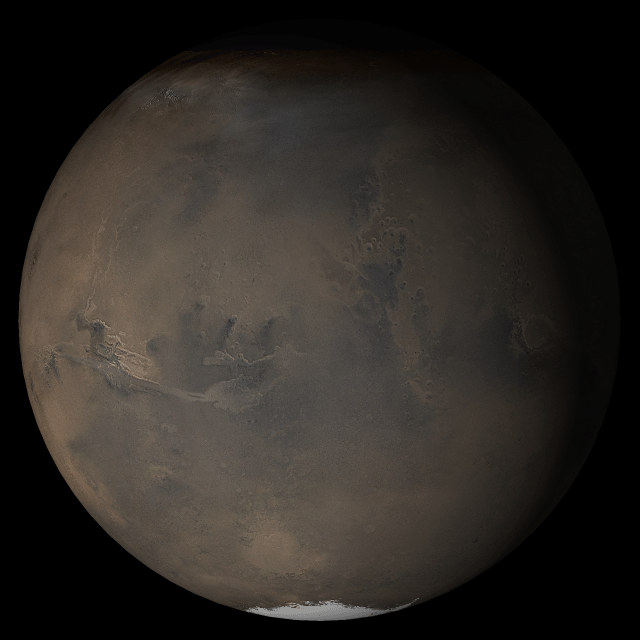

Mars at Ls 249°: Acidalia/Mare Erythraeum

12 July 2005
This picture is a composite of Mars Global Surveyor (MGS) Mars Orbiter Camera (MOC) daily global images acquired at Ls 249° during a previous Mars year. This month, Mars looks similar, as Ls 249° occurs in mid-July 2005. The picture shows the Acidalia/Mare Erythraeum face of Mars. Over the course of the month, additional faces of Mars as it appears at this time of year are being posted for MOC Picture of the Day. Ls, solar longitude, is a measure of the time of year on Mars. Mars travels 360° around the Sun in 1 Mars year. The year begins at Ls 0°, the start of northern spring and southern autumn.

Season: Northern Autumn/Southern Spring

Credit: NASA/JPL/Malin Space Science Systems